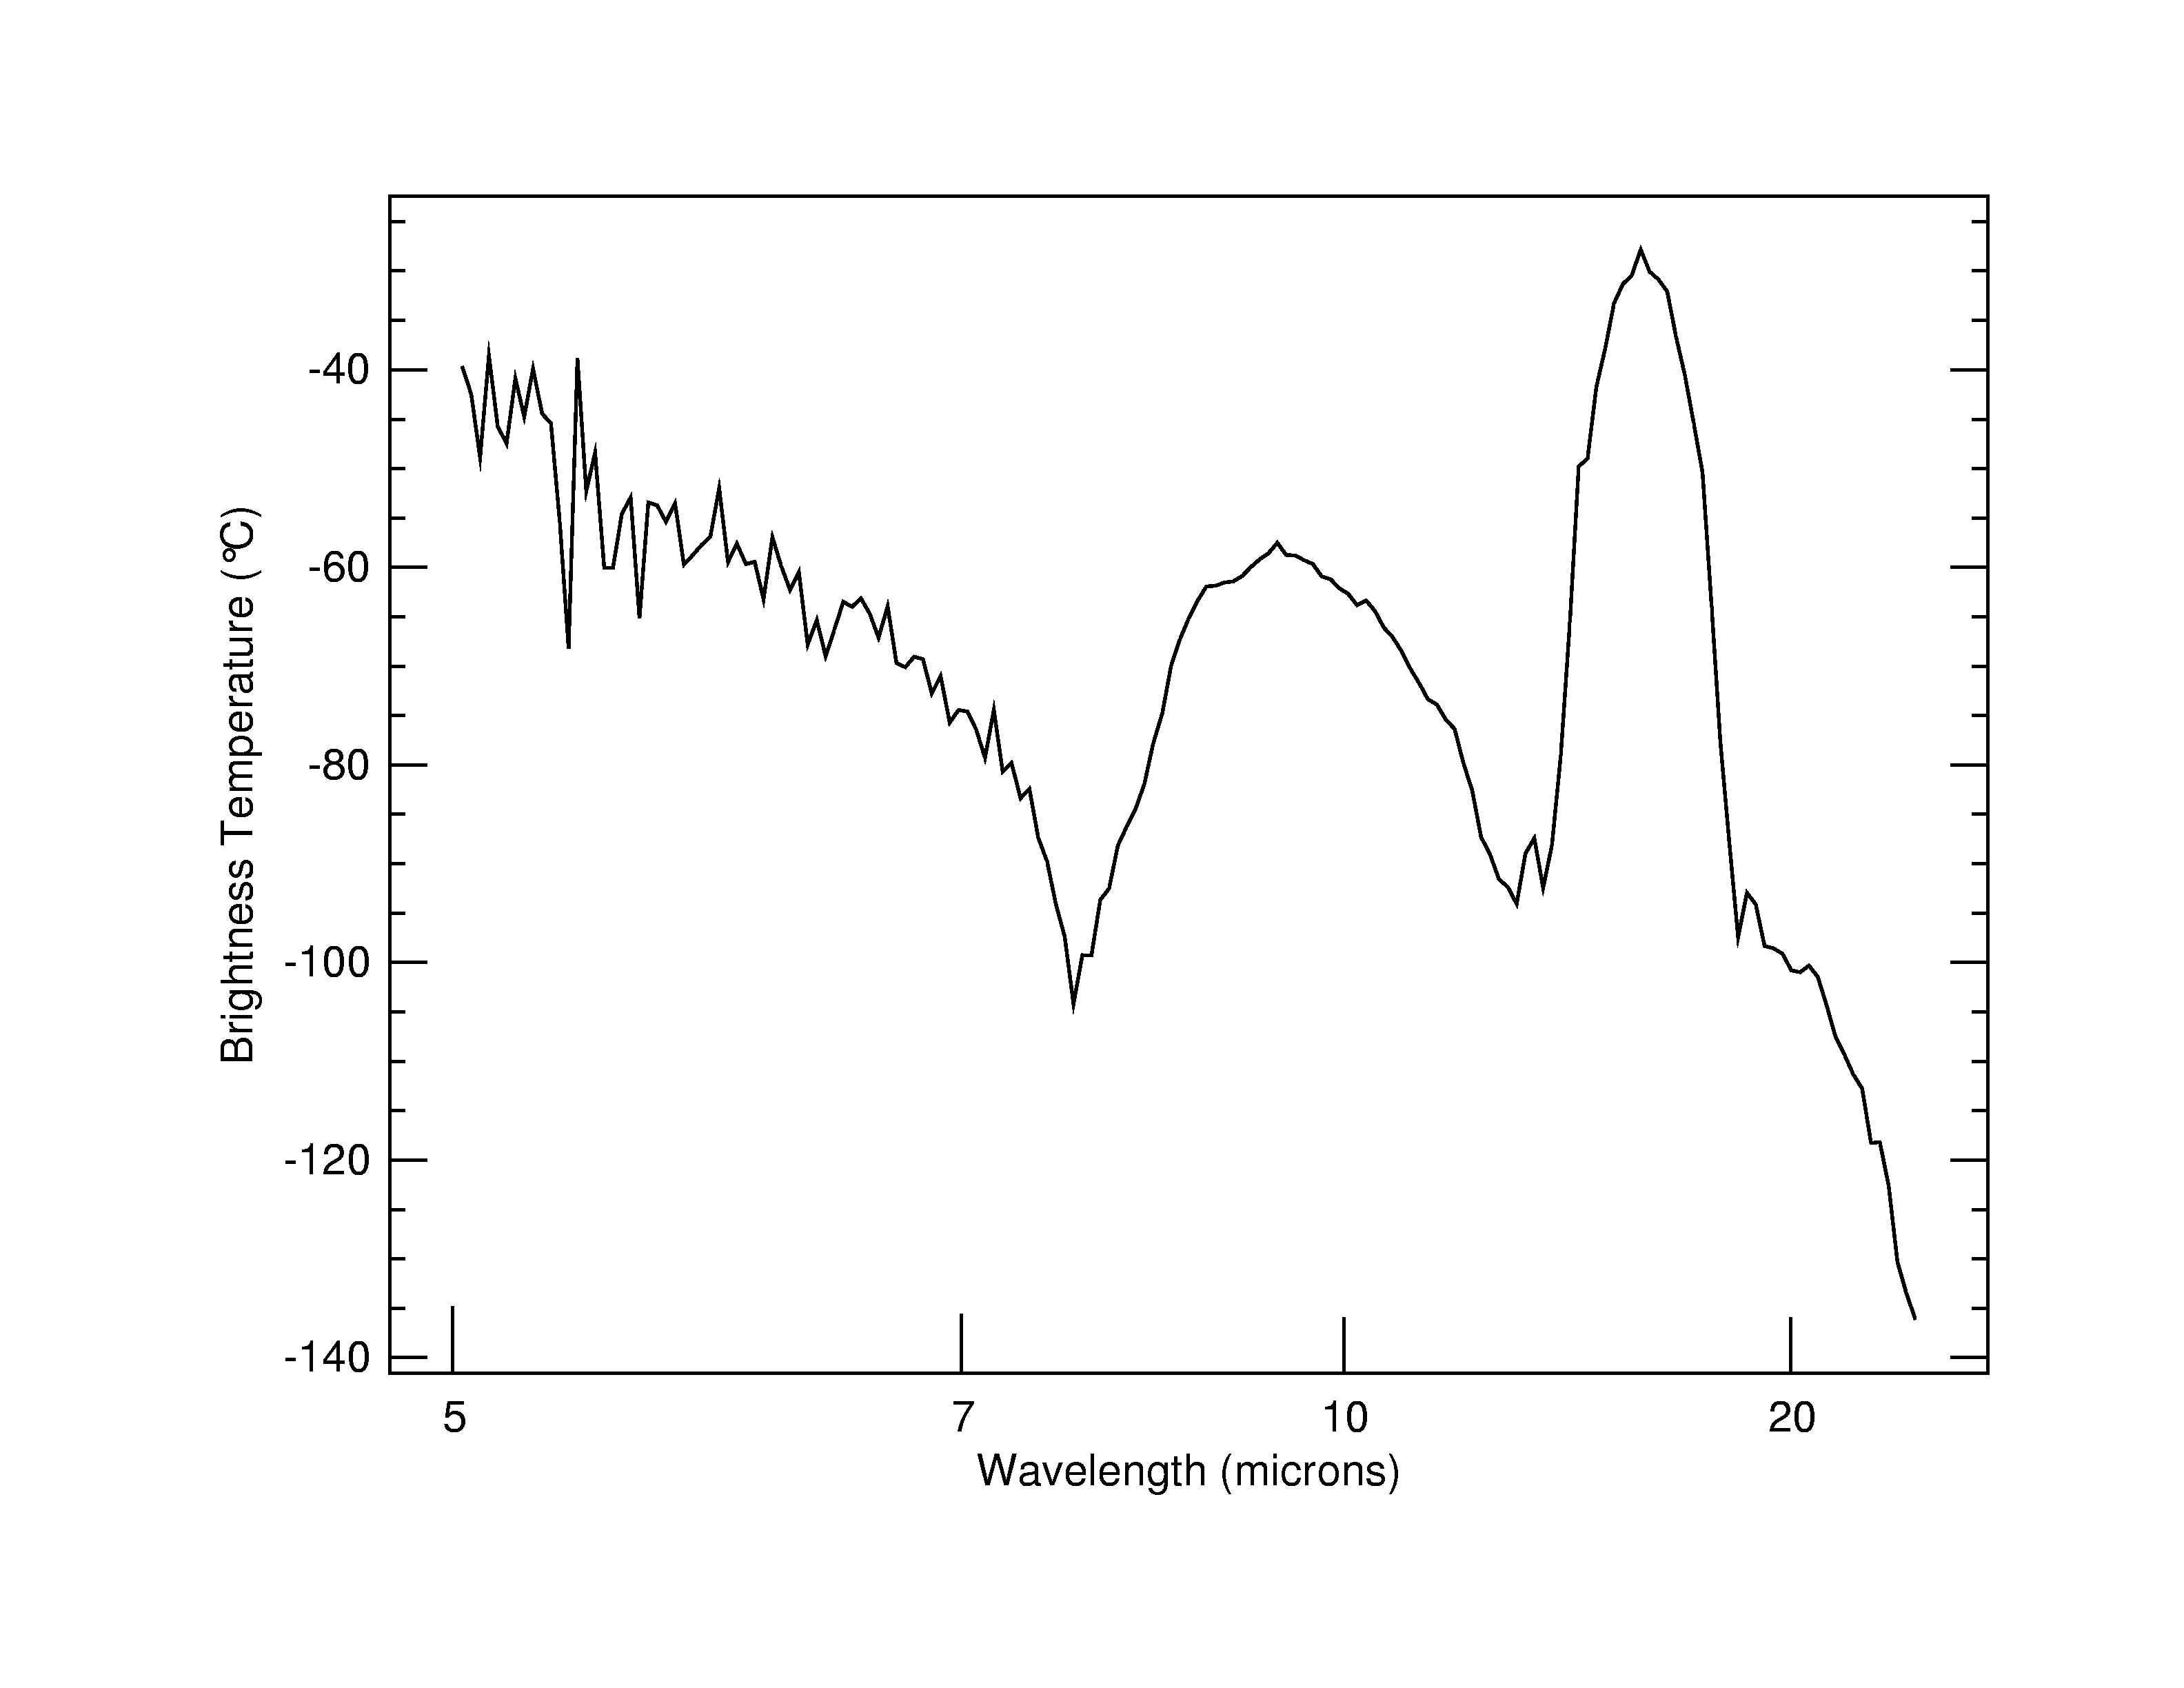

What Makes Up a Martian Sky?

A view of the sky as observed by the mini-thermal emission spectrometer onboard the Mars Exploration Rover Spirit. This instrument detects the different wavelengths of infrared light emitted by an object, in this case the sky, producing a graph called a spectrum that reveals the presence of specific chemicals. This spectrum, taken on Sol 7 in the early afternoon (night of January 9/10, 2004), contains the signatures of carbon dioxide (15 microns), atmospheric dust (9 microns) and water vapor (6 microns). Scientists also expect to see water ice clouds in the martian atmosphere, but did not observe them at the time of this observation. The thermal brightness of carbon dioxide allows the atmospheric temperature as a function of height to be determined. Carbon dioxide makes up 95 percent of the martian atmosphere.

Credit: NASA/JPL/Arizona State University